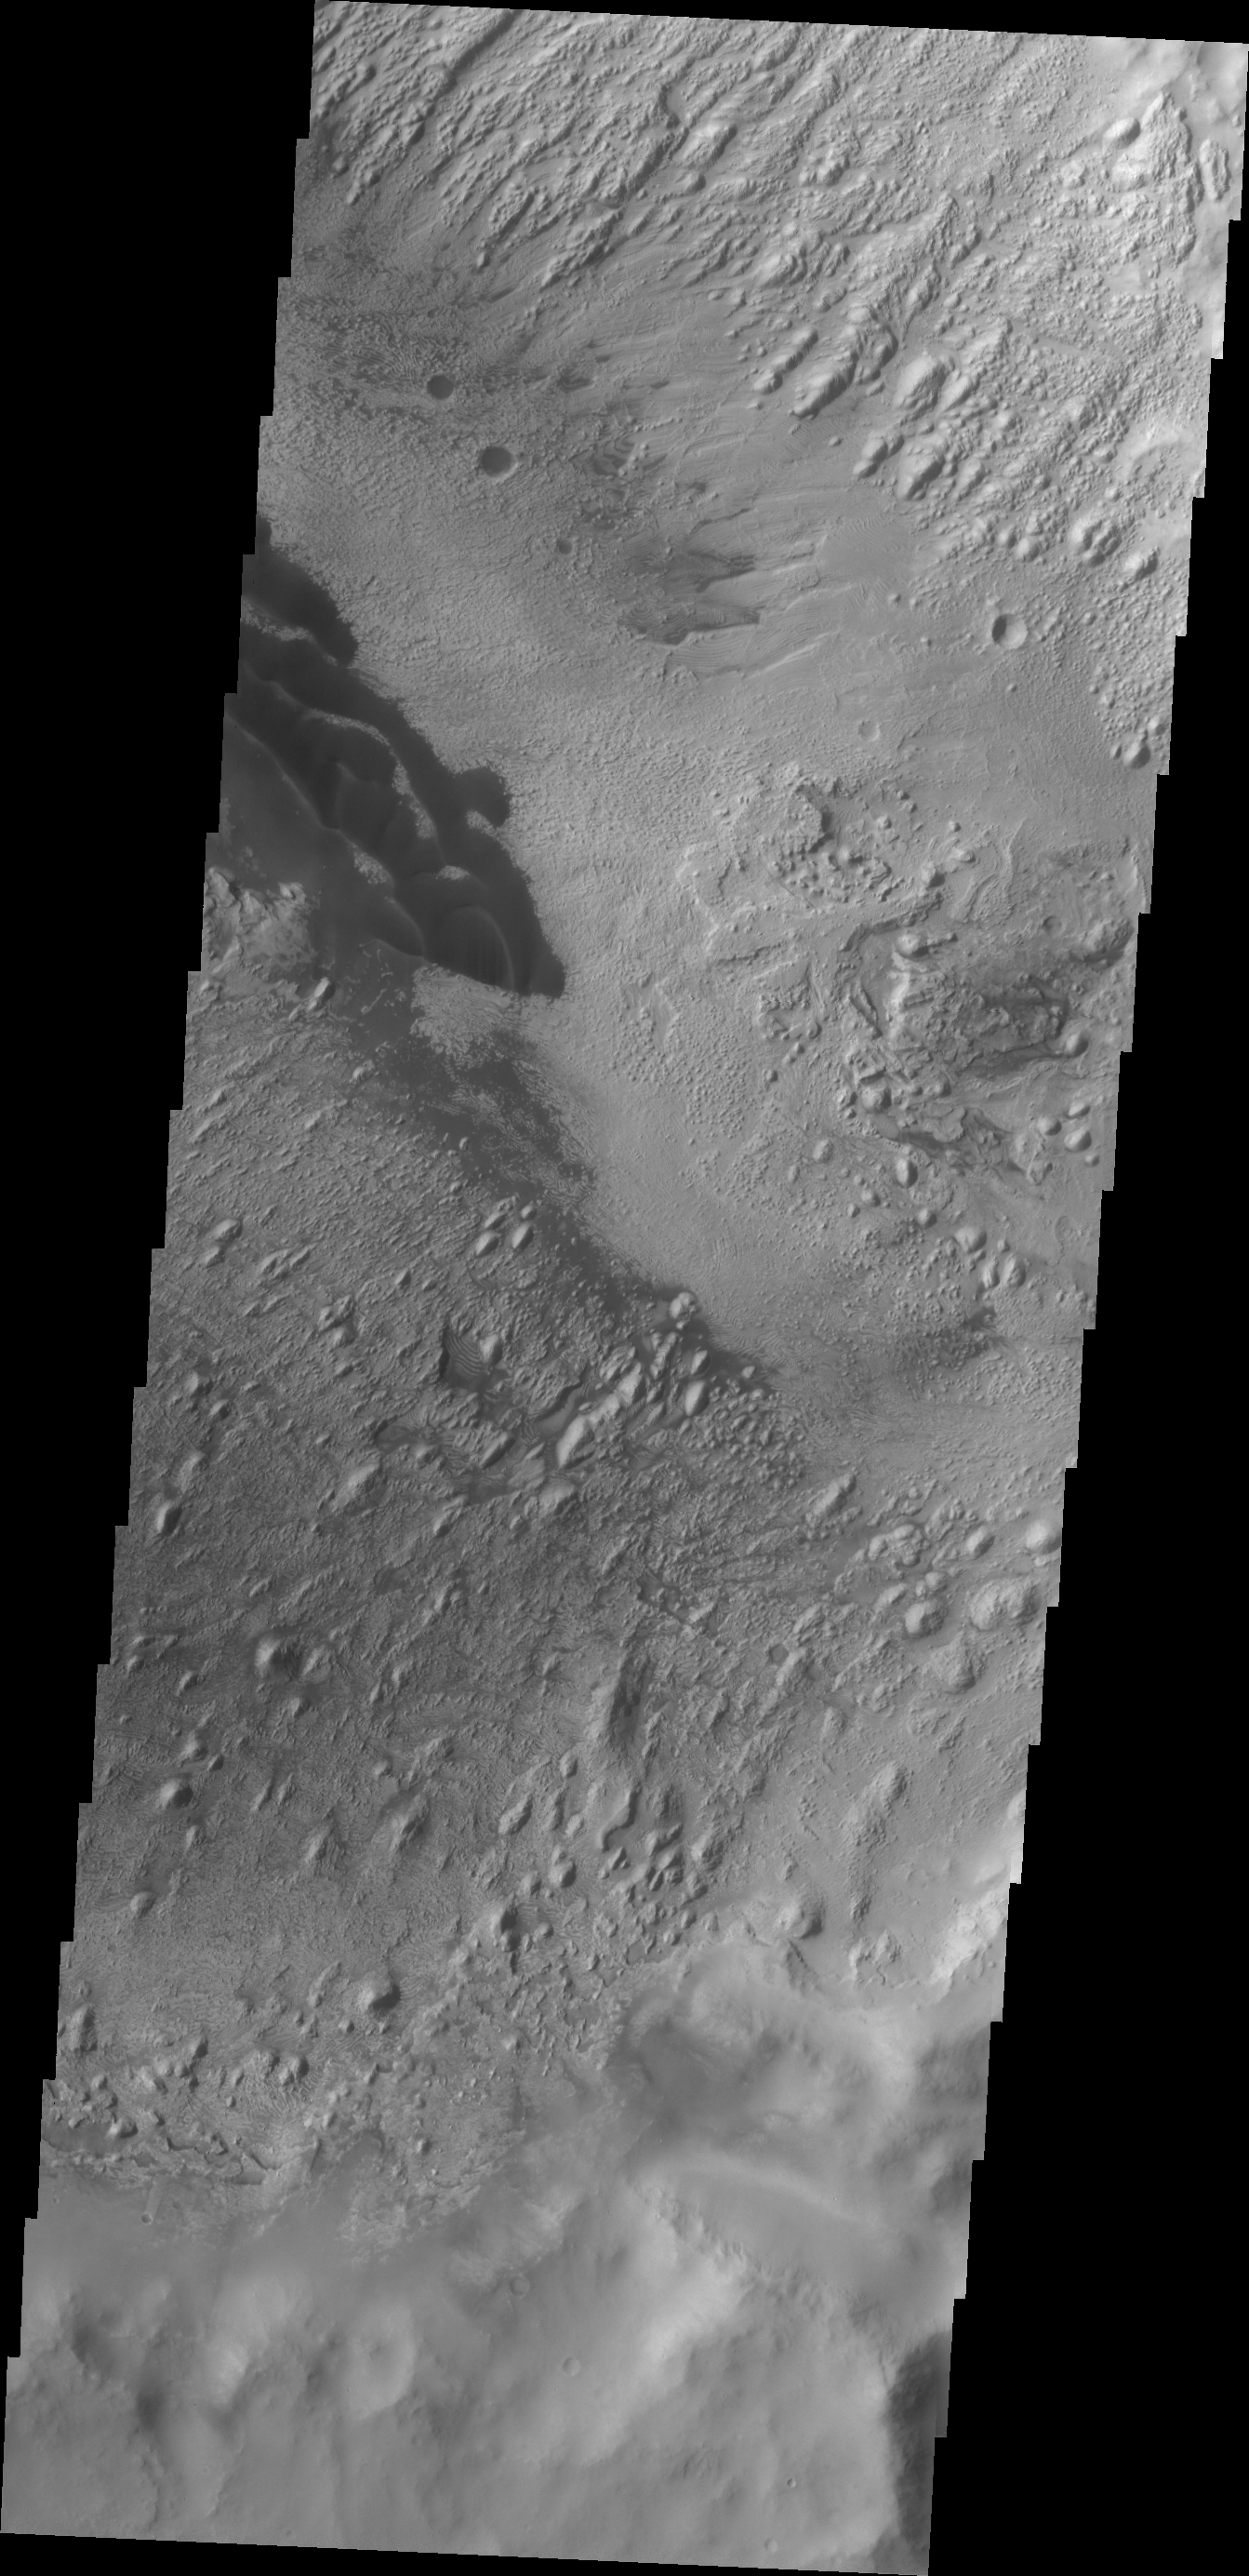

Danielson Crater Dunes

These dark dunes are located on the floor of Danielson Crater in Meridiani Planum.

Credit: NASA/JPL/ASU